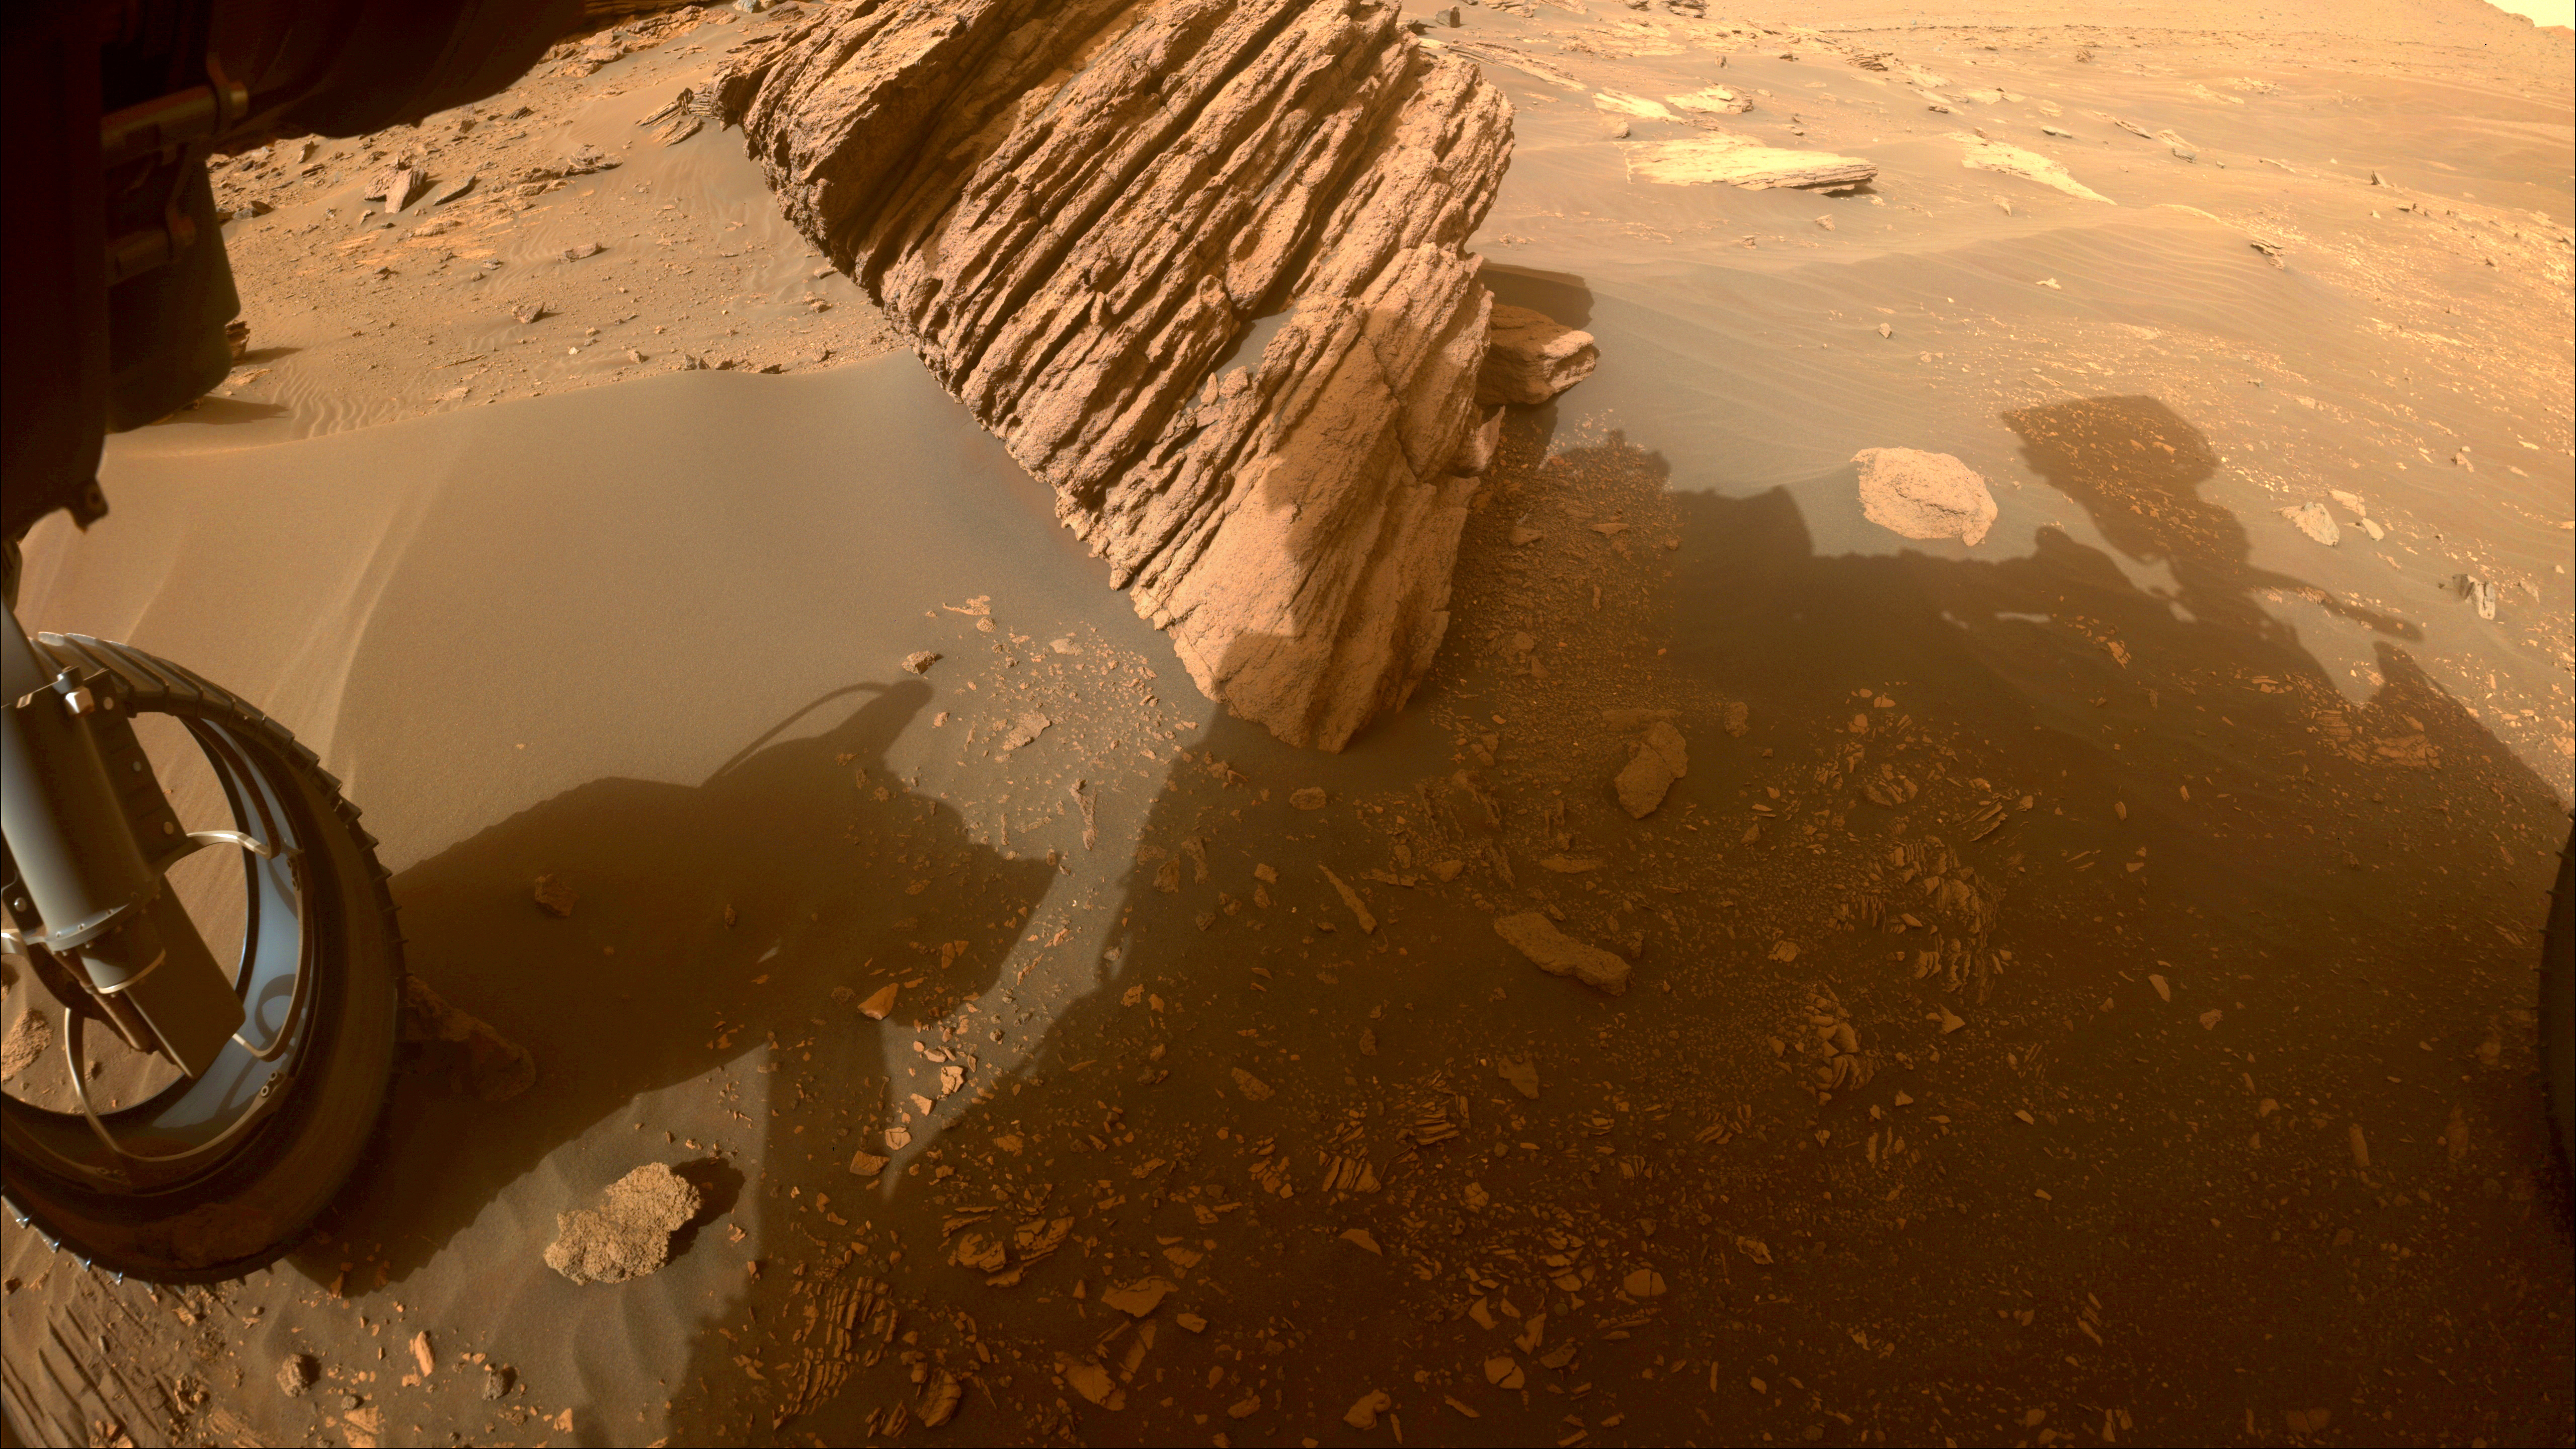

Perseverance Views Bettys Rock

NASA’s Perseverance Mars rover captured this image of “Bettys Rock” using one of its front hazard cameras on June 20, 2022, the 474th Martian day, or sol, of the mission.

The rock is named after Bettys Rock in Shenandoah National Park.

A key objective for Perseverance’s mission on Mars is astrobiology, including the search for signs of ancient microbial life. The rover will characterize the planet’s geology and past climate, pave the way for human exploration of the Red Planet, and be the first mission to collect and cache Martian rock and regolith (broken rock and dust).

Subsequent NASA missions, in cooperation with ESA (European Space Agency), would send spacecraft to Mars to collect these sealed samples from the surface and return them to Earth for in-depth analysis.

The Mars 2020 Perseverance mission is part of NASA’s Moon to Mars exploration approach, which includes Artemis missions to the Moon that will help prepare for human exploration of the Red Planet.

JPL, which is managed for NASA by Caltech in Pasadena, California, built and manages operations of the Perseverance rover.

Credit: NASA/JPL-Caltech